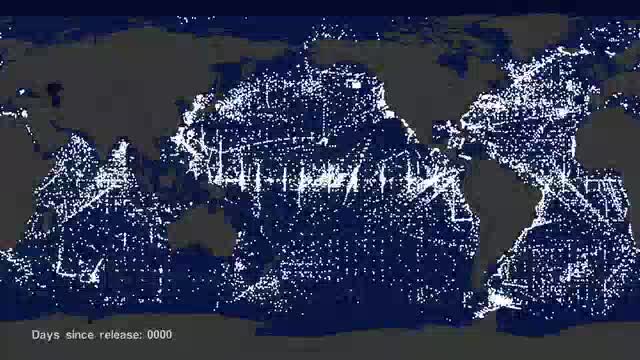

Garbage Patch Visualization Experiment

Goddard visualizers show us how five garbage patches formed in the world's oceans using 35 years of data.

Credit: NASA's Scientific Visualization Studio